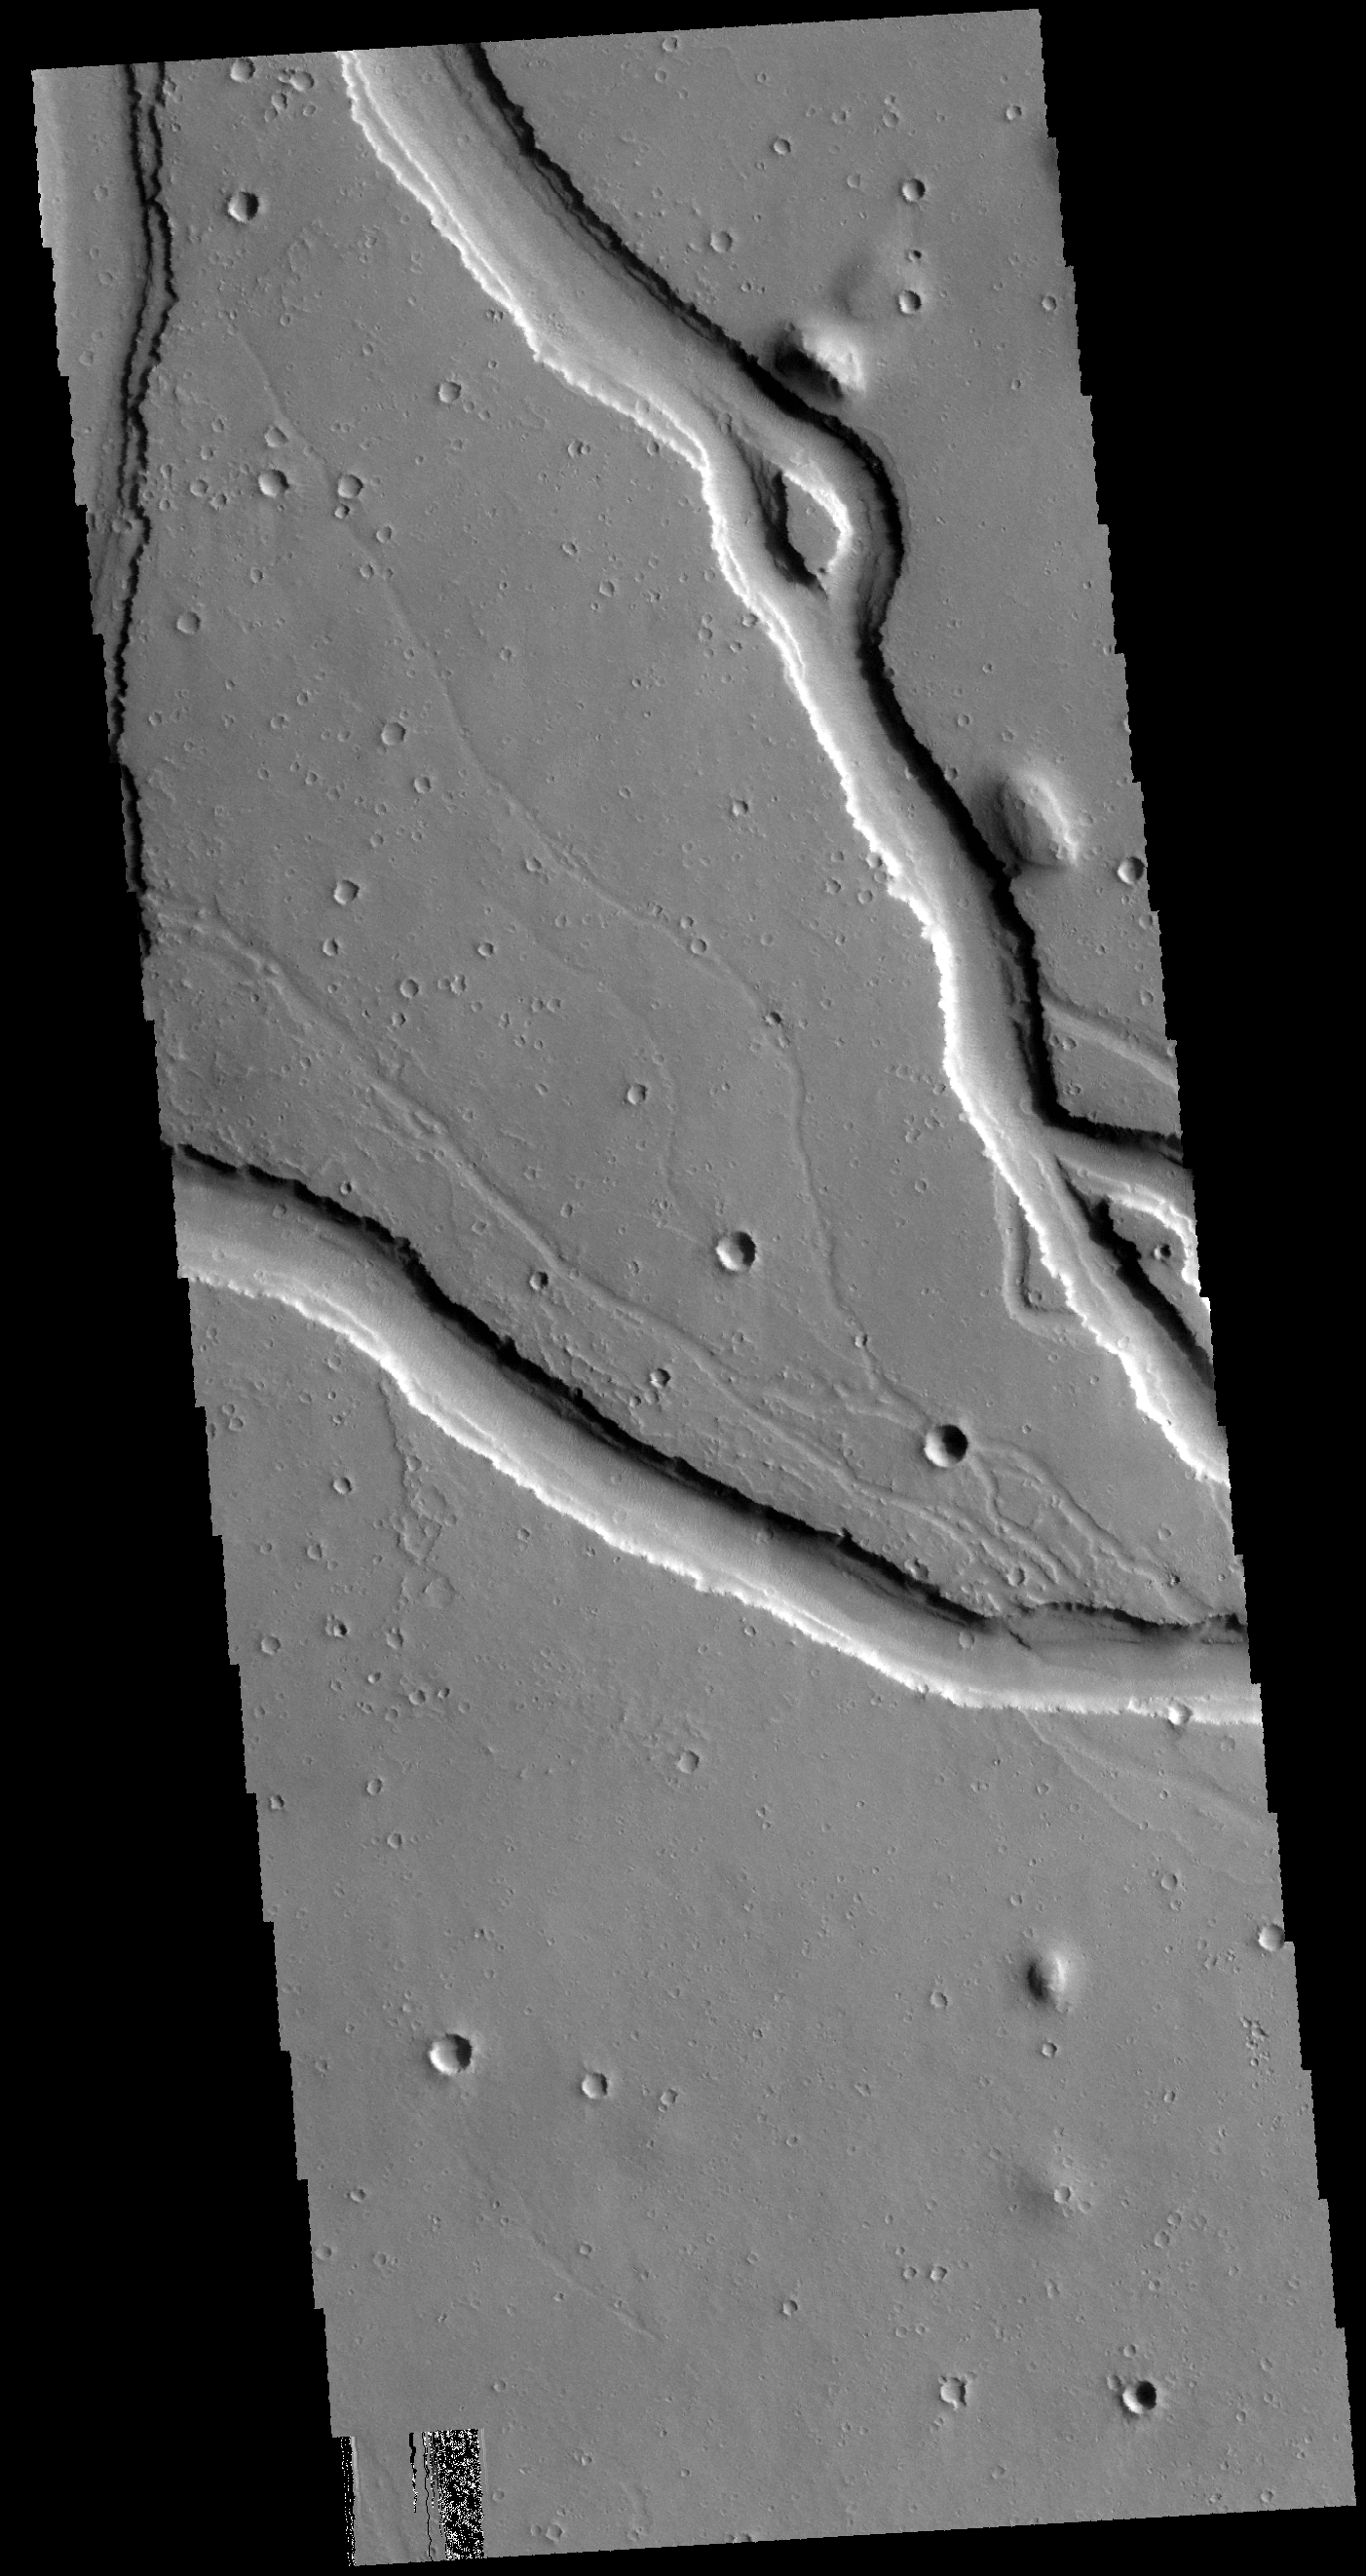

Hebrus Valles

The channels in this VIS image are part of Hebrus Valles. Hebrus Valles is located in the southern part of Utopia Planitia.

Credit: NASA/JPL-Caltech/ASU